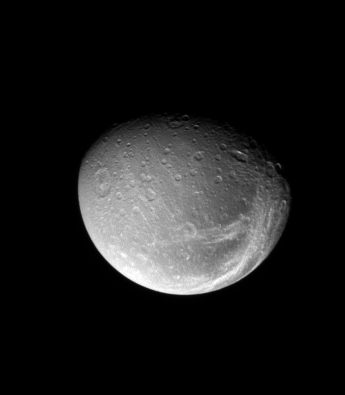

Bright Lines, Dark Canvas

The bright fractures on Dione’s trailing side slice across terrain that is darker than the rest of the surface.

Cassini scientists are working to understand the nature of the dark material that appears to coat the surfaces of several of Saturn’s moons. Only after the Cassini spacecraft began imaging Dione did they realize that the prominent “streaks” shown here are fractures on the surface.

Lit terrain seen here is on the Saturn-facing side of Dione (1,123 kilometers, or 698 miles across). North is up.

The image was taken in visible light with the Cassini spacecraft narrow-angle camera on May 17, 2008. The view was acquired at a distance of approximately 873,000 kilometers (543,000 miles) from Dione and at a Sun-Dione-spacecraft, or phase, angle of 47 degrees. Image scale is 5 kilometers (3 miles) per pixel.

The Cassini-Huygens mission is a cooperative project of NASA, the European Space Agency and the Italian Space Agency. The Jet Propulsion Laboratory, a division of the California Institute of Technology in Pasadena, manages the mission for NASA’s Science Mission Directorate, Washington, D.C. The Cassini orbiter and its two onboard cameras were designed, developed and assembled at JPL. The imaging operations center is based at the Space Science Institute in Boulder, Colo.

Credit: NASA/JPL/Space Science Institute